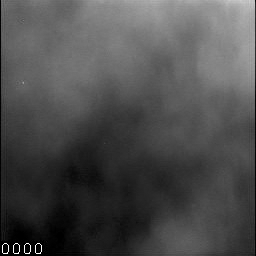

Nighttime Clouds in Martian Arctic (Accelerated Movie)

An angry looking sky is captured in a movie clip consisting of 10 frames taken by the Surface Stereo Imager on NASA’s Phoenix Mars Lander.

The clip accelerates the motion. The images were take around 3 a.m. local solar time at the Phoenix site during Sol 95 (Aug. 30), the 95th Martian day since landing.

The swirling clouds may be moving generally in a westward direction over the lander.

The Phoenix Mission is led by the University of Arizona, Tucson, on behalf of NASA. Project management of the mission is by NASA’s Jet Propulsion Laboratory, Pasadena, Calif. Spacecraft development is by Lockheed Martin Space Systems, Denver.

Photojournal Note: As planned, the Phoenix lander, which landed May 25, 2008 23:53 UTC, ended communications in November 2008, about six months after landing, when its solar panels ceased operating in the dark Martian winter.

Credit: NASA/JPL-Caltech/University of Arizona/Texas A&M University